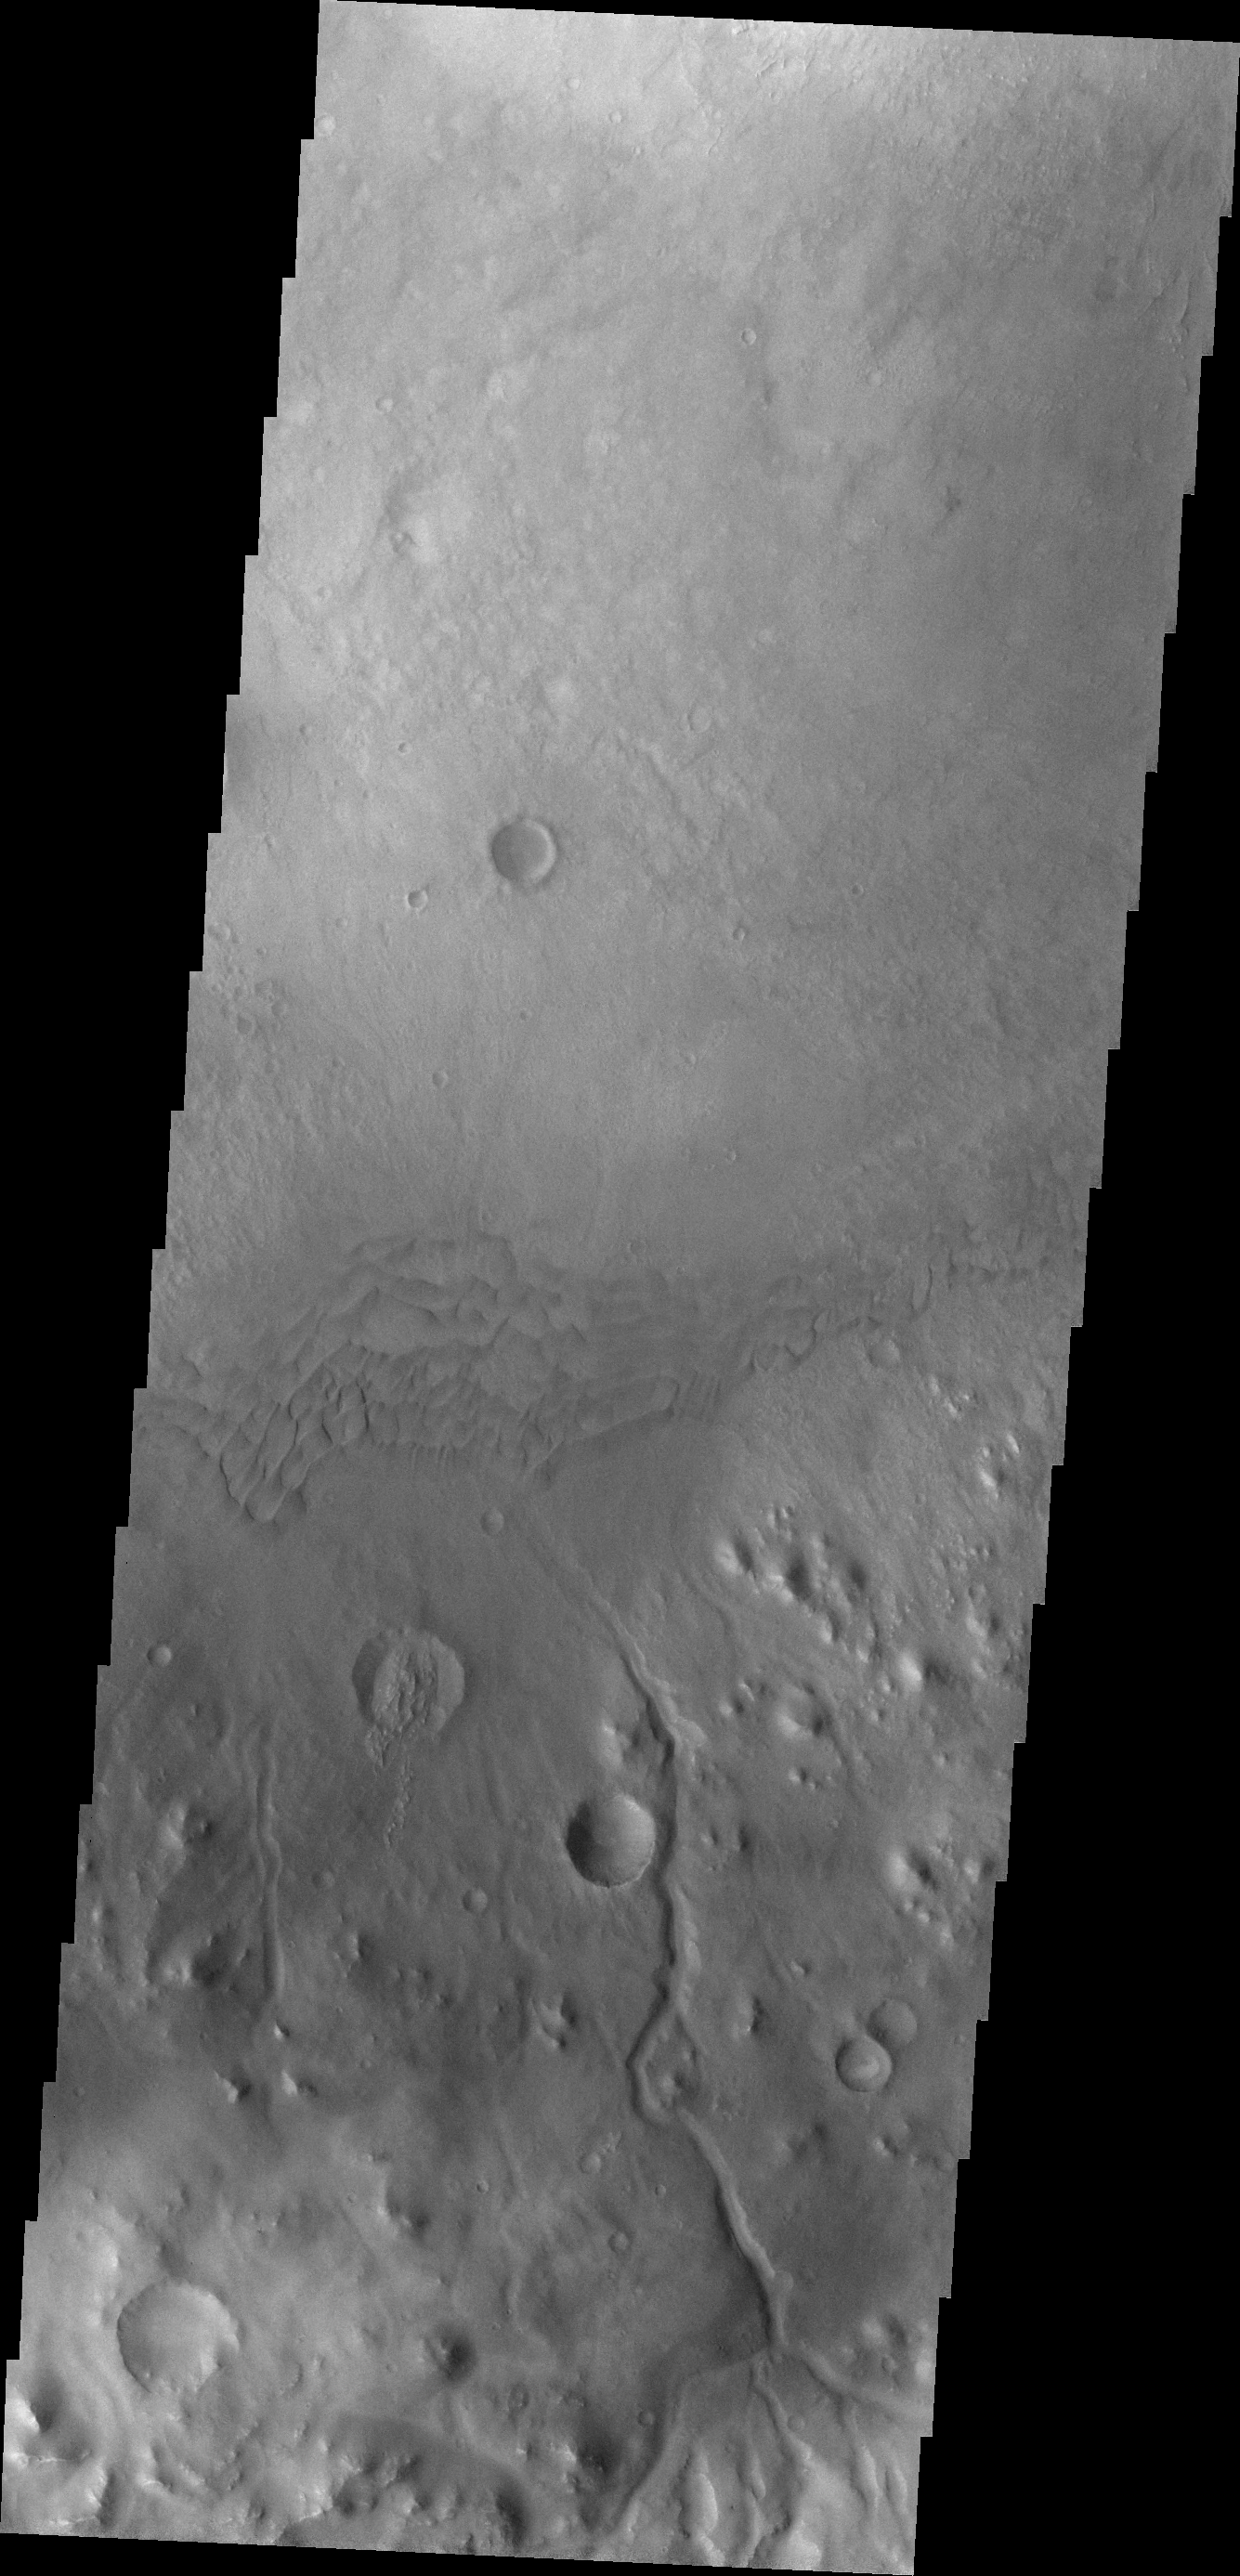

Images of Gale #31

During the month of April Mars will be in conjunction relative to the Earth. This means the Sun is in the line-of-sight between Earth and Mars, and communication between the two planets is almost impossible. For conjunction, the rovers and orbiting spacecraft at Mars continue to operate, but do not send the data to Earth. This recorded data will be sent to Earth when Mars moves away from the sun and the line-of-sight between Earth and Mars is reestablished. During conjunction the THEMIS image of the day will be a visual tour of Gale Crater, the location of the newest rover Curiosity.

Today’s image provides another look at one of the larger channels dissecting the rim of Gale Crater that may be the source of the dune material.

Credit: NASA/JPL-Caltech/ASU